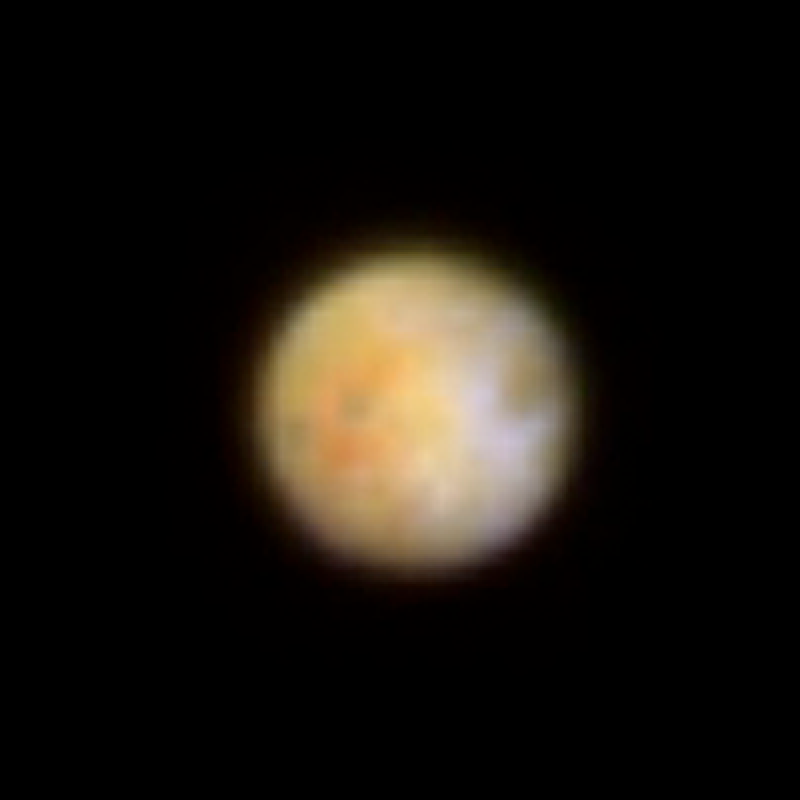

Hubble Observes Volcanic Io – Visible Light

Object Name: Io
Object Description: Jovian moon
Instrument: HST/WFPC2
Filters: 255nm, 410nm, 569nm, and 791nm

Credit: NASA, ESA, and J. Spencer (SwRI)